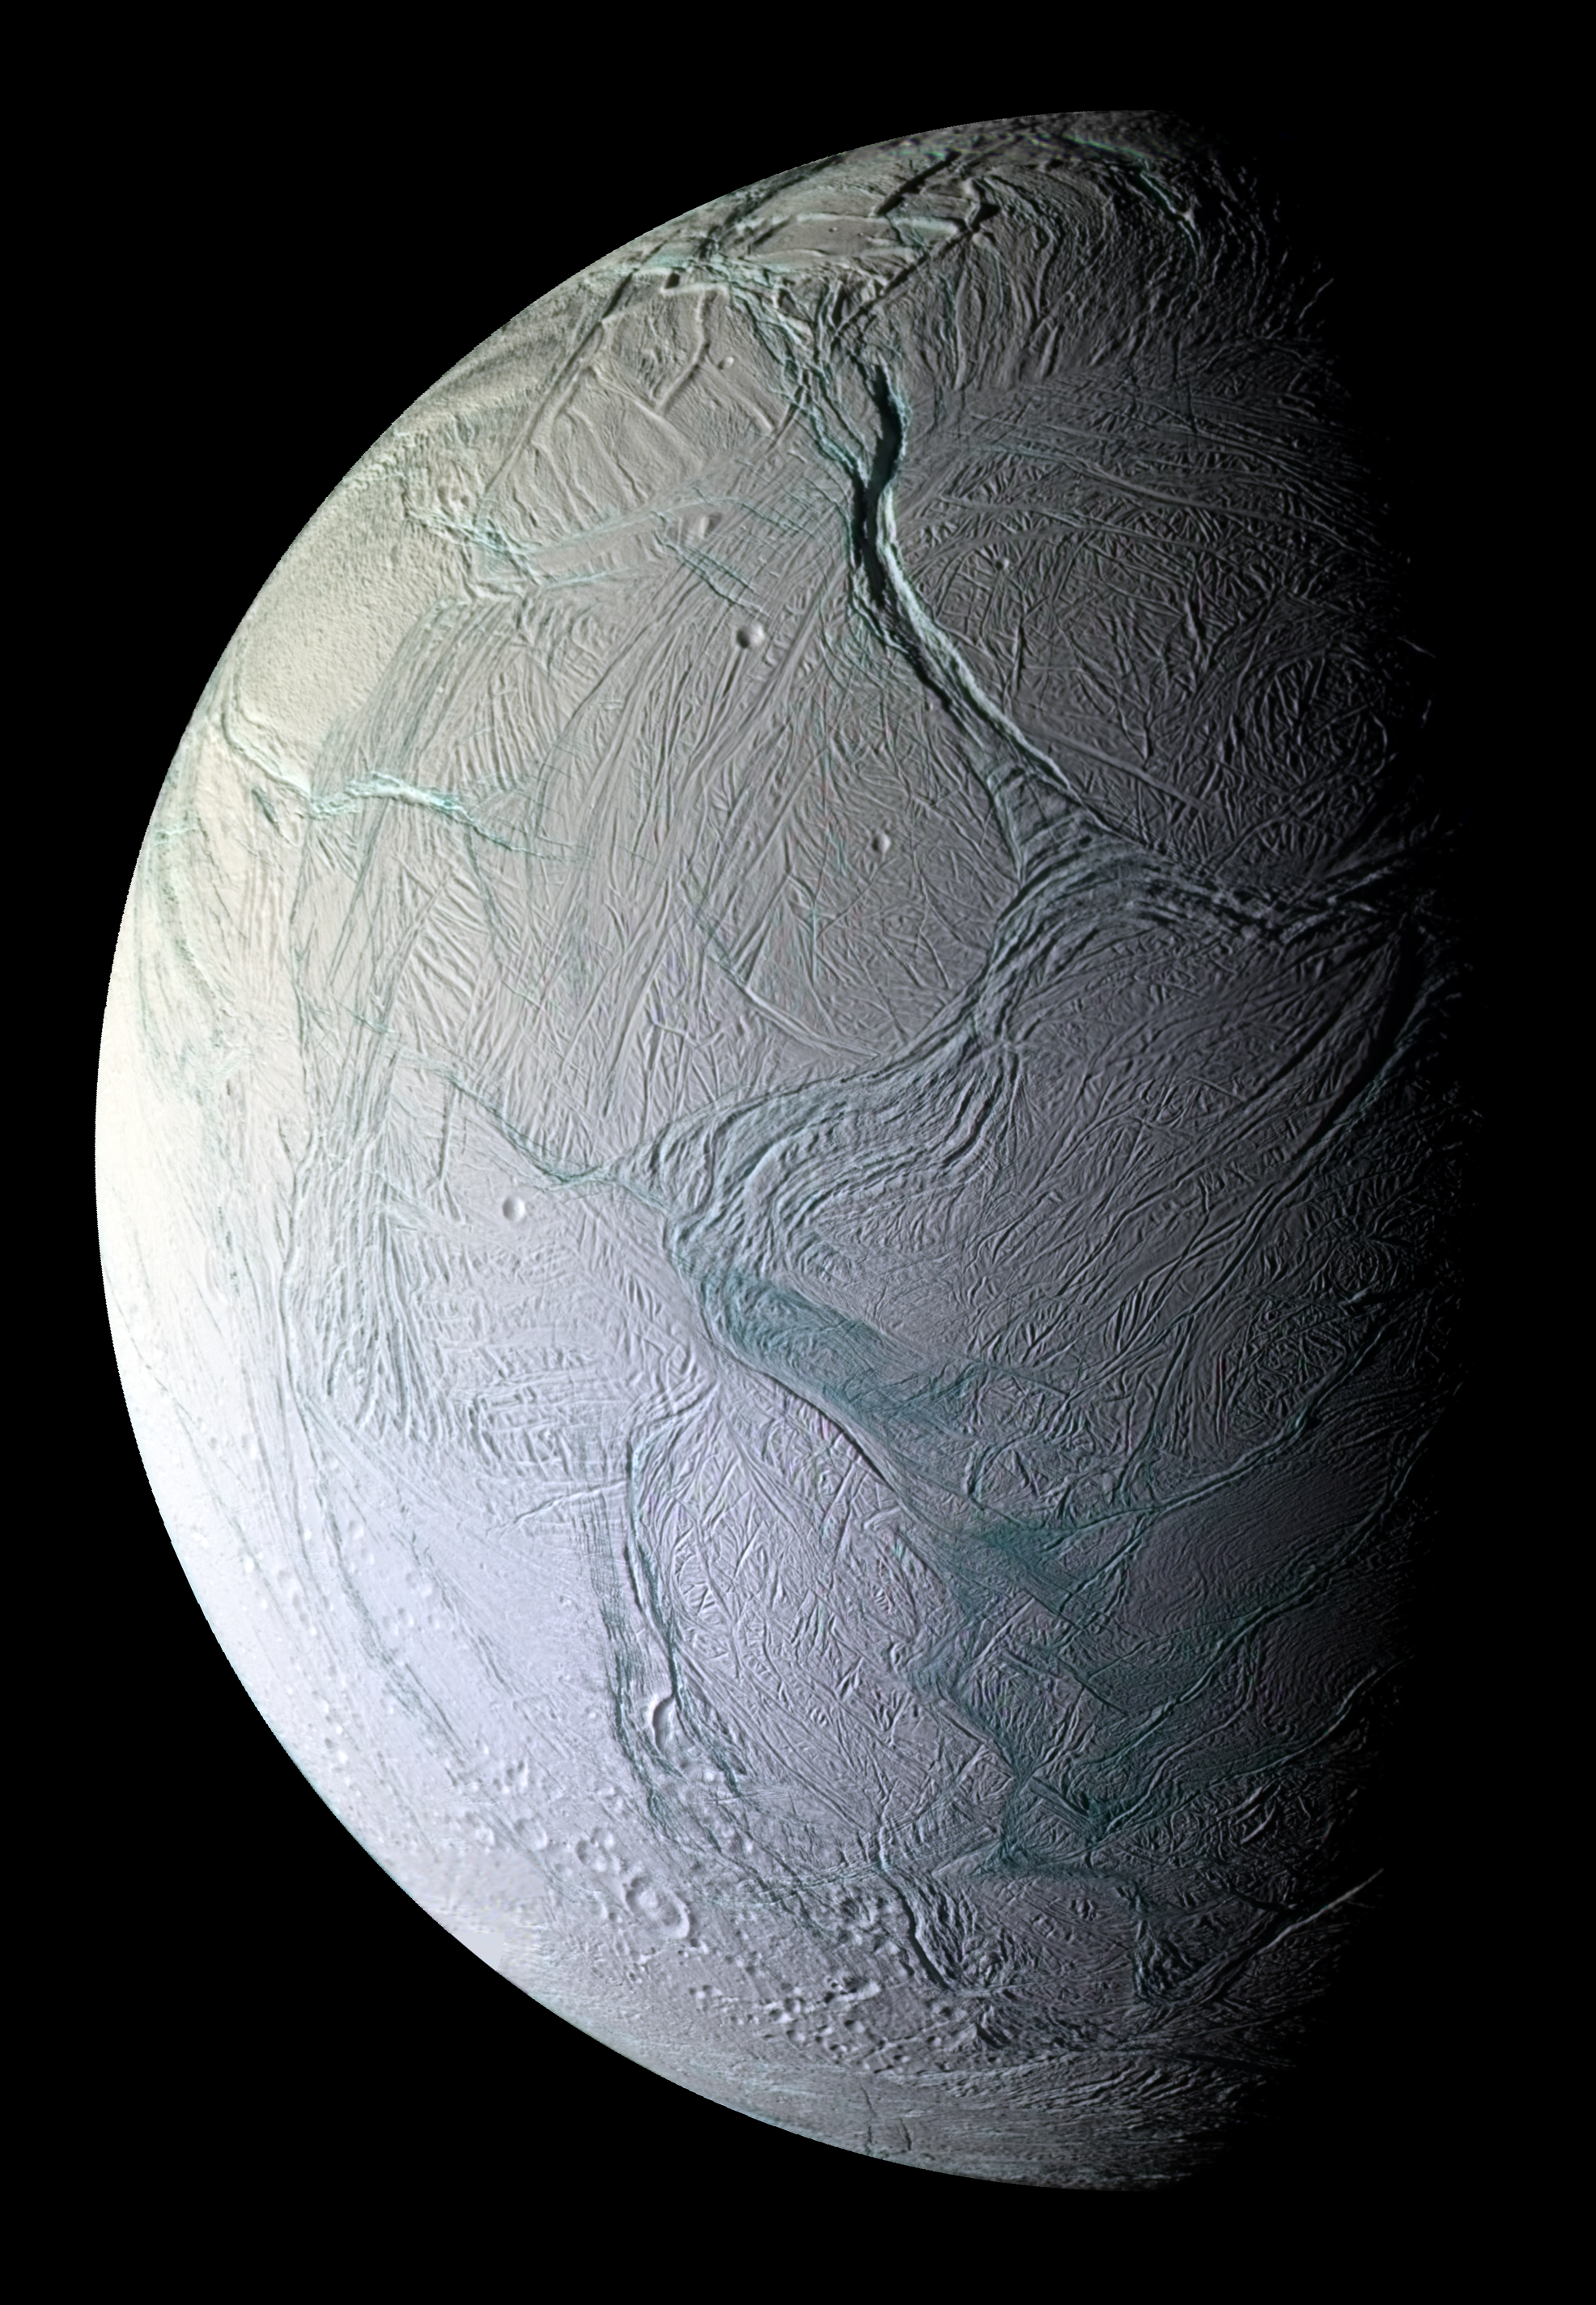

A Tectonic Feast

On Oct. 9, 2008, just after coming within 25 kilometers (15.6 miles) of the surface of Enceladus, NASA’s Cassini captured this stunning mosaic as the spacecraft sped away from this geologically active moon of Saturn.

Craters and cratered terrains are rare in this view of the southern region of the moon’s Saturn-facing hemisphere. Instead, the surface is replete with fractures, folds, and ridges—all hallmarks of remarkable tectonic activity for a relatively small world. In this enhanced-color view, regions that appear blue-green are thought to be coated with larger grains than those that appear white or gray.

Portions of the tiger stripe fractures, or sulci, are visible along the terminator at lower right, surrounded by a circumpolar belt of mountains. The icy moon’s famed jets emanate from at least eight distinct source regions, which lie on or near the tiger stripes. However, in this view, the most prominent feature is Labtayt Sulci, the approximately one-kilometer (0.6 miles) deep northward-trending chasm located just above the center of the mosaic.

Near the top, the conspicuous ridges are Ebony and Cufa Dorsae. This false-color mosaic was created from 28 images obtained at seven footprints, or pointing positions, by Cassini’s narrow-angle camera. At each footprint, four images using filters sensitive to ultraviolet, visible and infrared light (spanning wavelengths from 338 to 930 nanometers) were combined to create the individual frames. The mosaic is an orthographic projection centered at 64.49 degrees south latitude, 283.87 west longitude, and it has an image scale of 196 kilometers (122.5 miles) per pixel. The original images ranged in resolution from 180 meters (594 feet) to 288 meters (950 feet) per pixel and were acquired at distances ranging from 30,000 to 48,000 kilometers (18,750 to 30,000 miles) as the spacecraft receded from Enceladus. The view was acquired at a Sun-Enceladus-spacecraft, or phase, angle of 73 degrees.

The Cassini-Huygens mission is a cooperative project of NASA, the European Space Agency and the Italian Space Agency. The Jet Propulsion Laboratory, a division of the California Institute of Technology in Pasadena, manages the mission for NASA’s Science Mission Directorate, Washington, D.C. The Cassini orbiter and its two onboard cameras were designed, developed and assembled at JPL. The imaging operations center is based at the Space Science Institute in Boulder, Colo.

The Cassini-Huygens mission is a cooperative project of NASA, the European Space Agency and the Italian Space Agency. The Jet Propulsion Laboratory, a division of the California Institute of Technology in Pasadena, manages the mission for NASA’s Science Mission Directorate, Washington, D.C. The Cassini orbiter and its two onboard cameras were designed, developed and assembled at JPL. The imaging operations center is based at the Space Science Institute in Boulder, Colo.

Credit: NASA/JPL/Space Science Institute